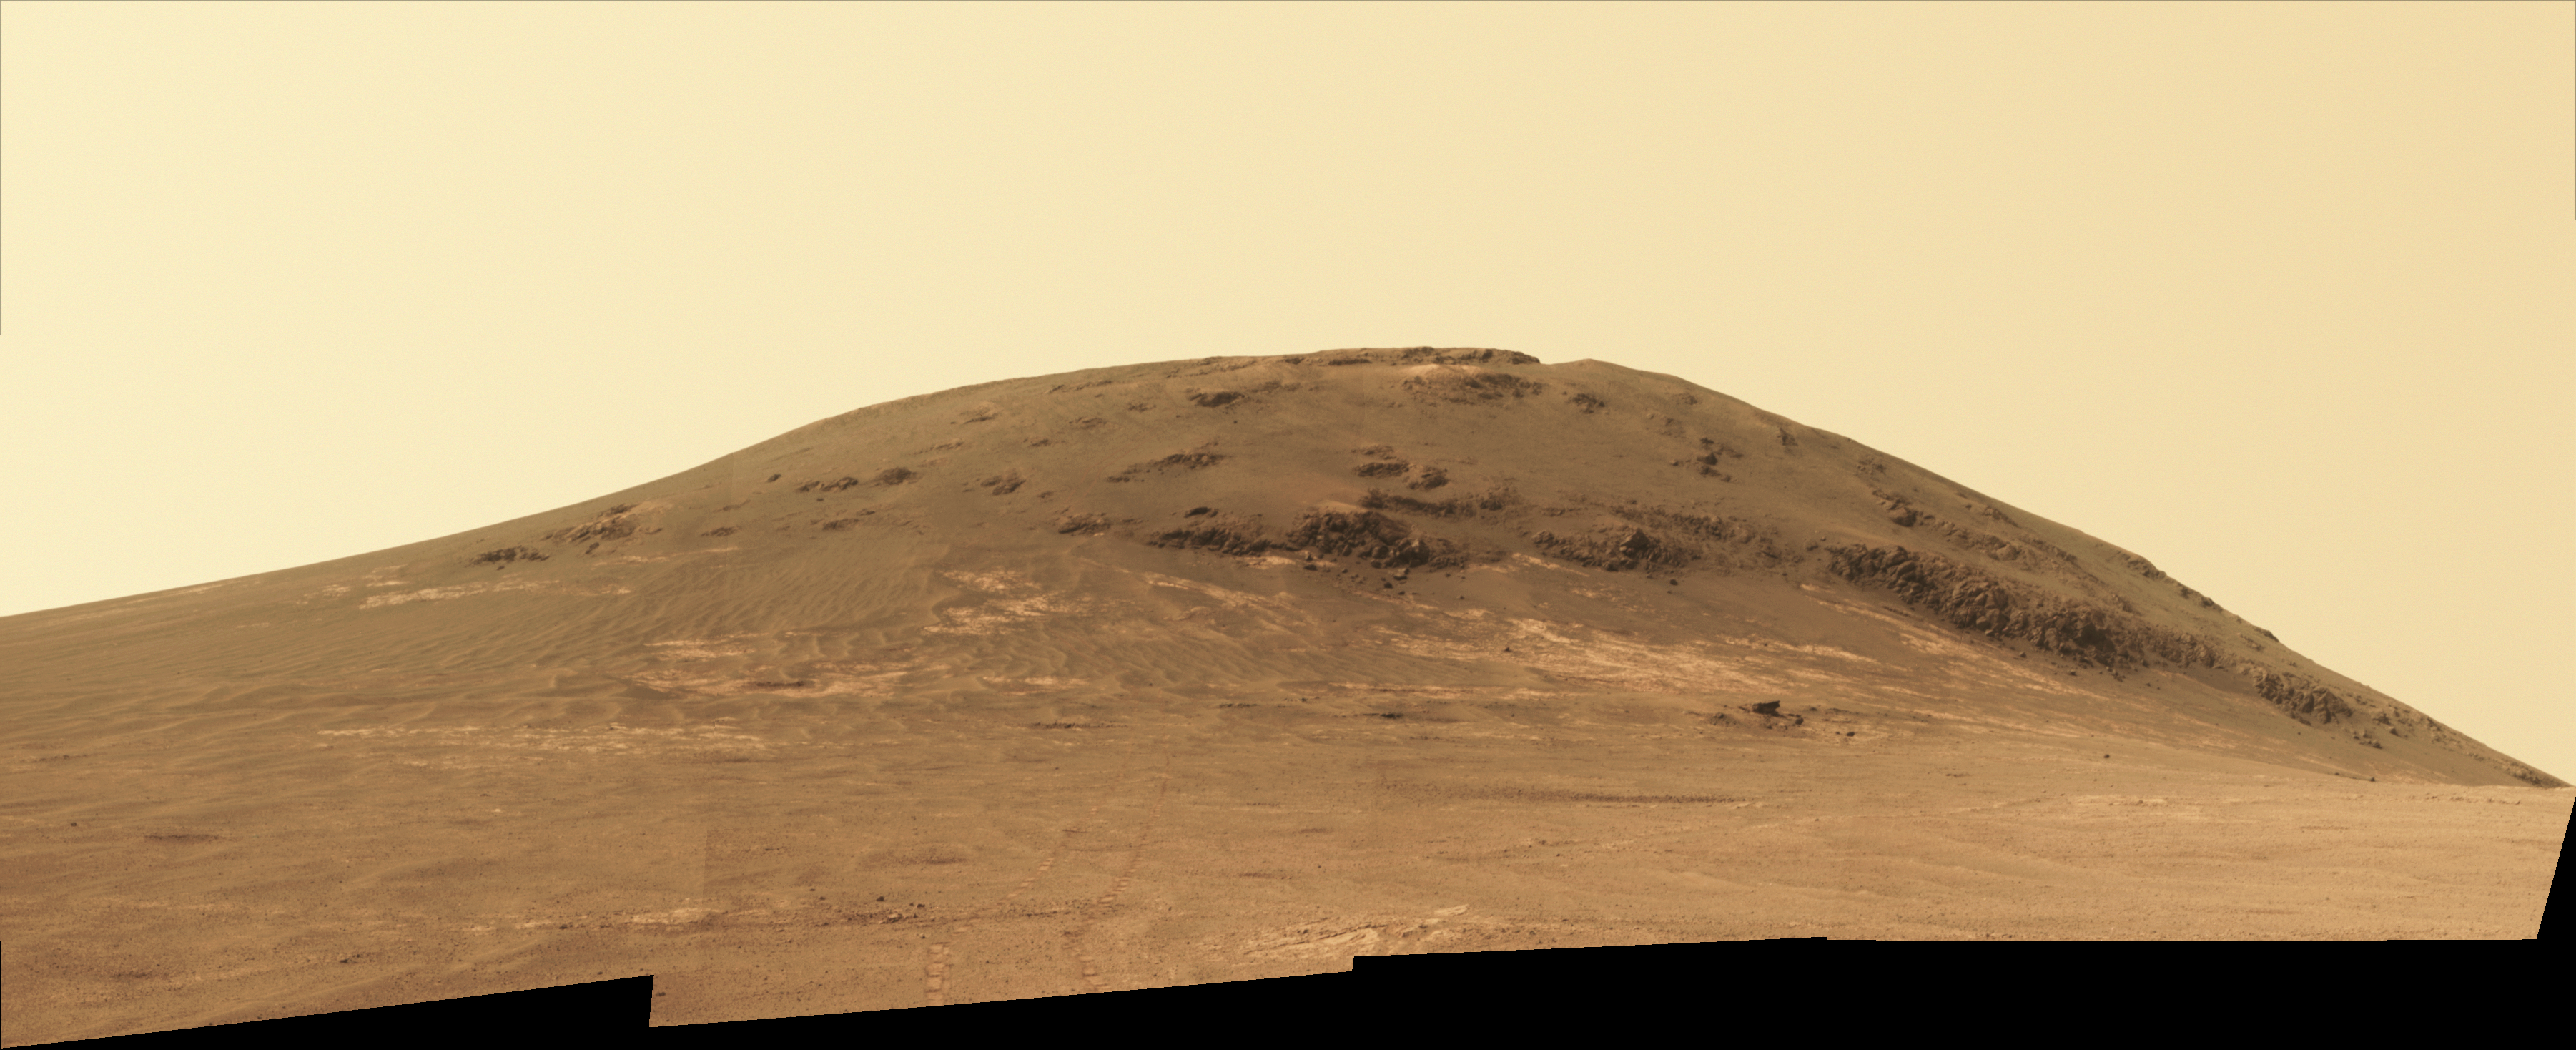

Putting Martian ‘Tribulation’ Behind

NASA’s Mars Exploration Rover Opportunity worked for 30 months on a raised segment of Endeavour Crater’s rim called “Cape Tribulation” until departing that segment in mid-April 2017, southbound toward a new destination. This view looks back at the southern end of Cape Tribulation from about two football fields’ distance away. The component images were taken by the rover’s Panoramic Camera (Pancam) on April 21, during the 4,707th Martian day, or sol, of Opportunity’s mission on Mars.

Wheel tracks can be traced back to see the rover’s route as it descended and departed Cape Tribulation. For scale, the distance between the two parallel tracks is about 3.3 feet (1 meter). The rover drove from the foot of Cape Tribulation to the head of “Perseverance Valley” in seven drives totaling about one-fifth of a mile (one-third of a kilometer). An annotated map of the area is at PIA21496.

The elevation difference between the highest point visible in this scene and the rover’s location when the images were taken is about 180 feet (55 meters).

This view looks northward. It merges exposures taken through three of the Pancam’s color filters, centered on wavelengths of 753 nanometers (near-infrared), 535 nanometers (green) and 432 nanometers (violet). It is presented in approximately true color.

Credit: NASA/JPL-Caltech/Cornell/Arizona State Univ.